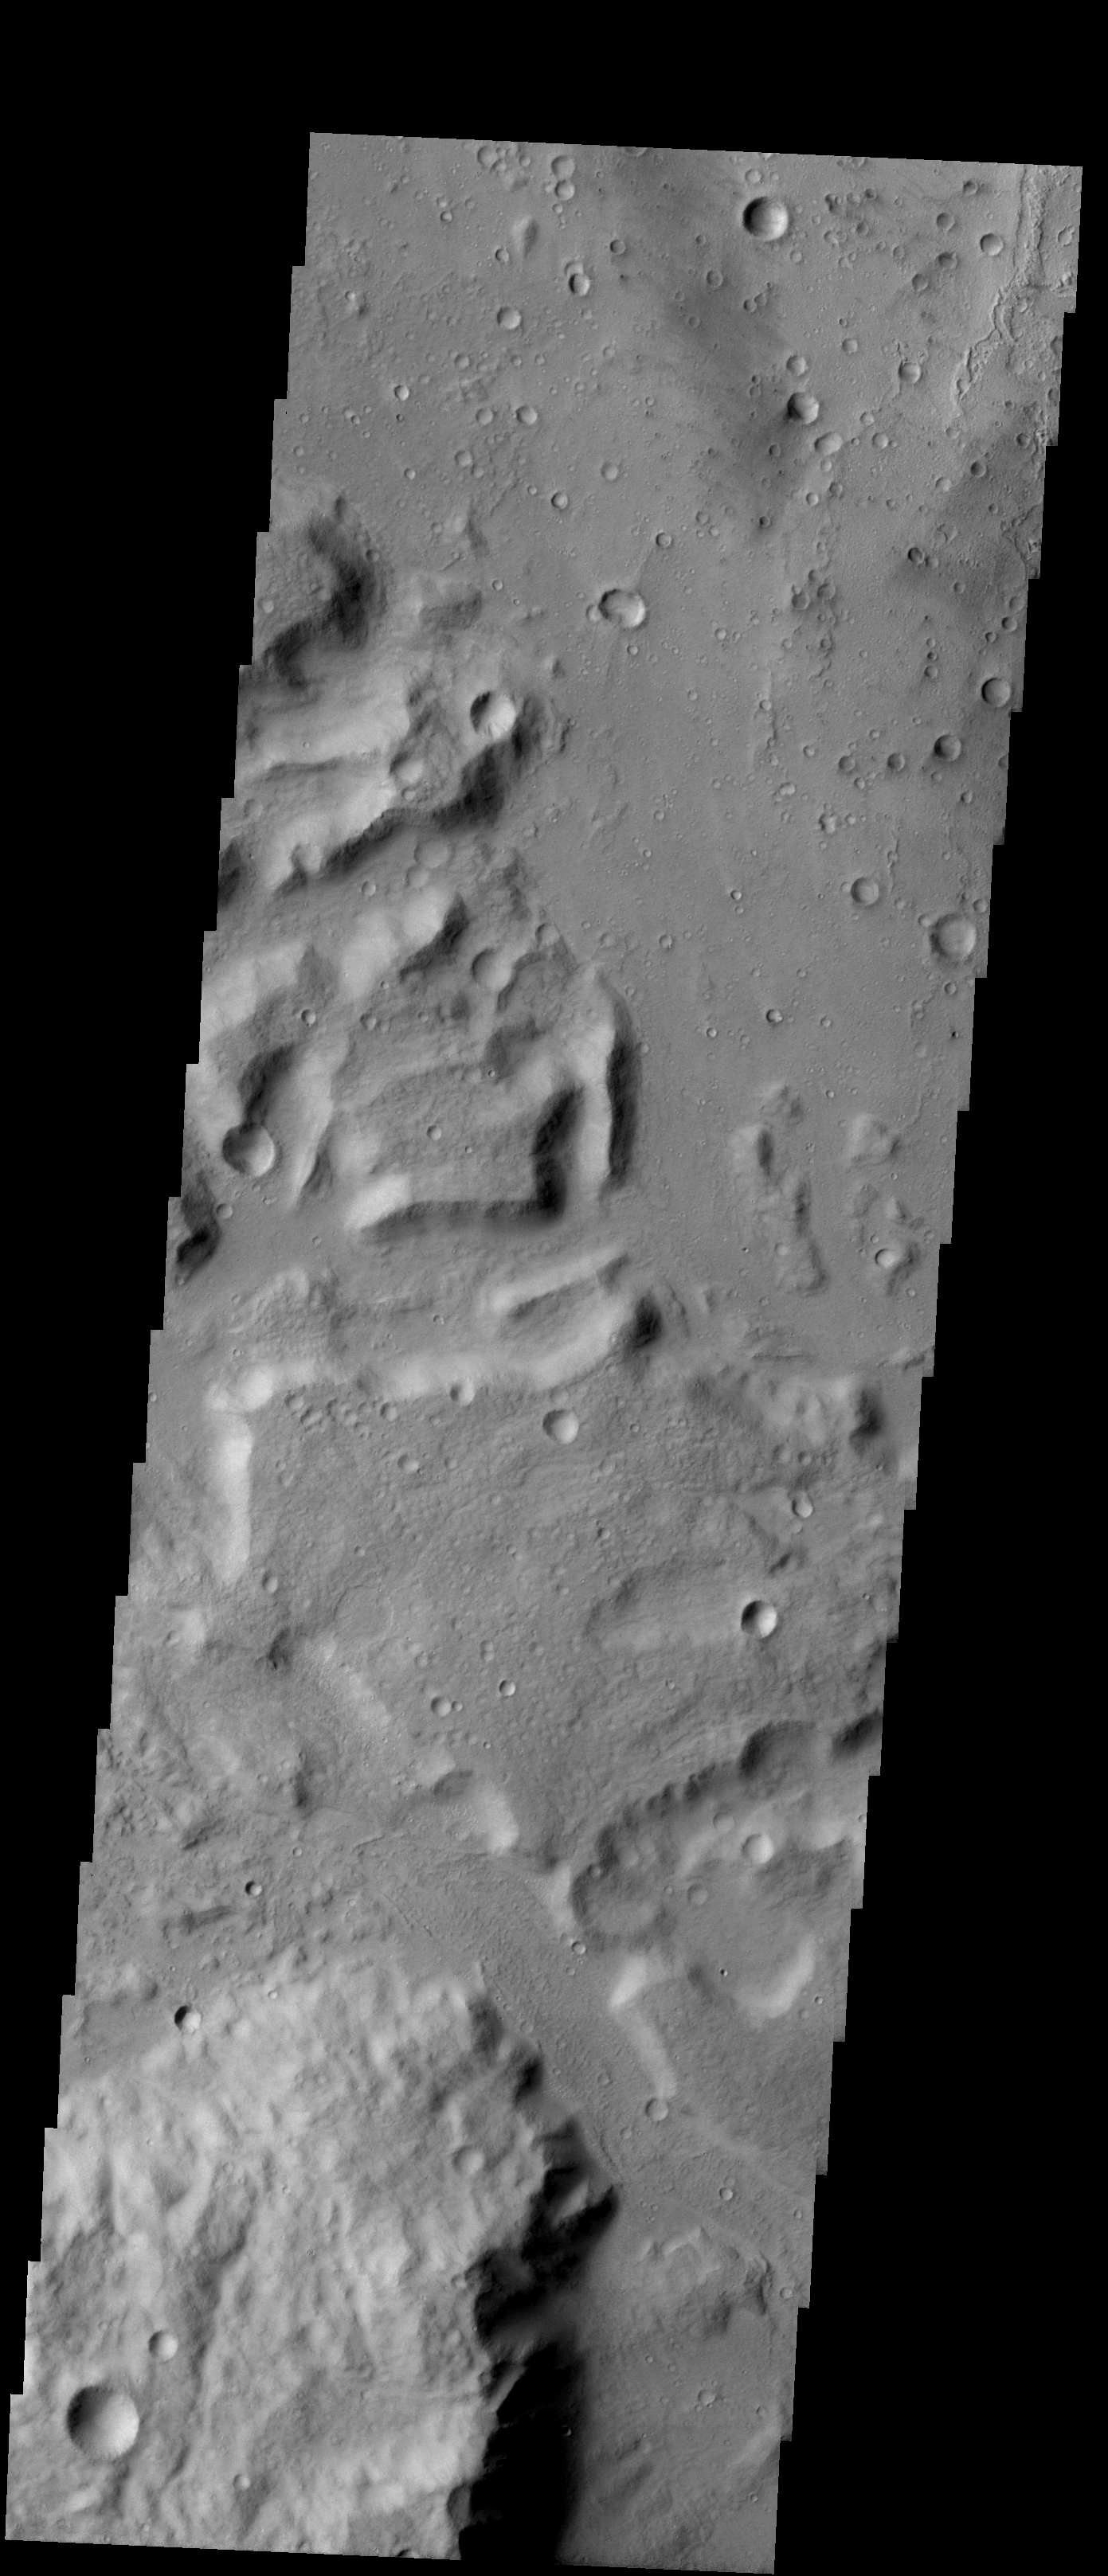

Southern Gusev

Released 9 January 2004

Long before the MER landers were named or launched, the two orbiters at Mars were asked to examine landing sites. Both the Odyssey and Mars Global Surveyor spacecraft have been collecting landing site data for the past two years. The MGS and ODY data were used as part of the decision making process in the final selection of the two landing sites. The types of data collected by the two orbiters included not only images of the surface but also thermal data about the surface composition, atmospheric data about the climate at each location, and the tracking of major dust storms in the region prior to landing. The presence of, and data collected by, the MGS and ODY orbiters have proven invaluable in MER mission planning.

This image, captured 22 June 2002, shows the southern area of Gusev crater and the northern end of Ma’adim Vallis, which is thought to have brought water into Gusev crater in the distant past.

Image information: VIS instrument. Latitude -15.4, Longitude 175.6 East (184.4 West). 19 meter/pixel resolution.

Note: this THEMIS visual image has not been radiometrically nor geometrically calibrated for this preliminary release. An empirical correction has been performed to remove instrumental effects. A linear shift has been applied in the cross-track and down-track direction to approximate spacecraft and planetary motion. Fully calibrated and geometrically projected images will be released through the Planetary Data System in accordance with Project policies at a later time.

NASA’s Jet Propulsion Laboratory manages the 2001 Mars Odyssey mission for NASA’s Office of Space Science, Washington, D.C. The Thermal Emission Imaging System (THEMIS) was developed by Arizona State University, Tempe, in collaboration with Raytheon Santa Barbara Remote Sensing. The THEMIS investigation is led by Dr. Philip Christensen at Arizona State University. Lockheed Martin Astronautics, Denver, is the prime contractor for the Odyssey project, and developed and built the orbiter. Mission operations are conducted jointly from Lockheed Martin and from JPL, a division of the California Institute of Technology in Pasadena.

Credit: NASA/JPL/Arizona State University